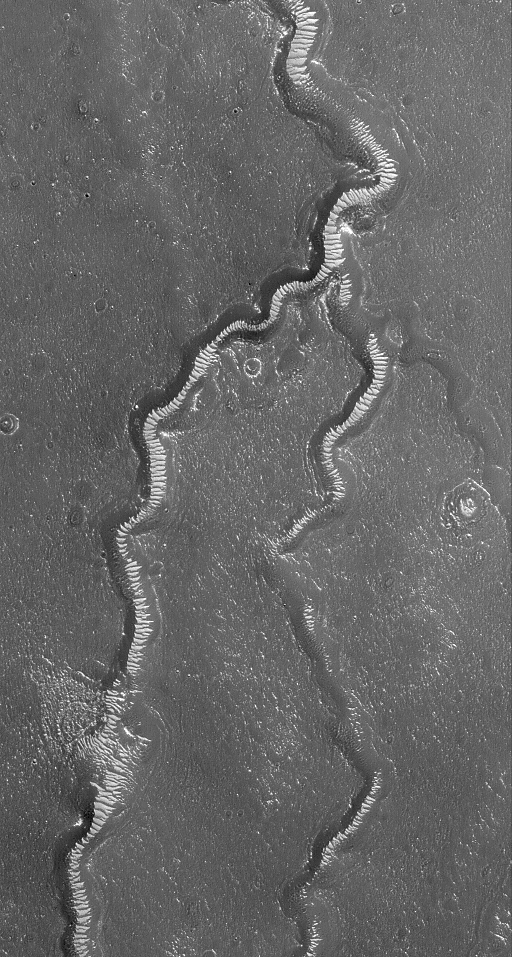

Apsus Vallis Region

22 May 2004
This Mars Global Surveyor (MGS) Mars Orbiter Camera (MOC) image shows light-toned, windblown ripples on the floors of channels of the Apsus Vallis system. The fluid responsible for forming the valleys is unknown; it might have been water. No primary landforms, other than the channels themselves, have been preserved in a way that would indicate the nature of the fluid that carved the valleys. Apsus Vallis is located just west of the Elysium volcanic region; the area in the picture is located near 35.5°N, 225.6°W. The image covers an area about 3 km (1.9 mi) across and is illuminated by sunlight from the lower left.

Credit: NASA/JPL/Malin Space Science Systems